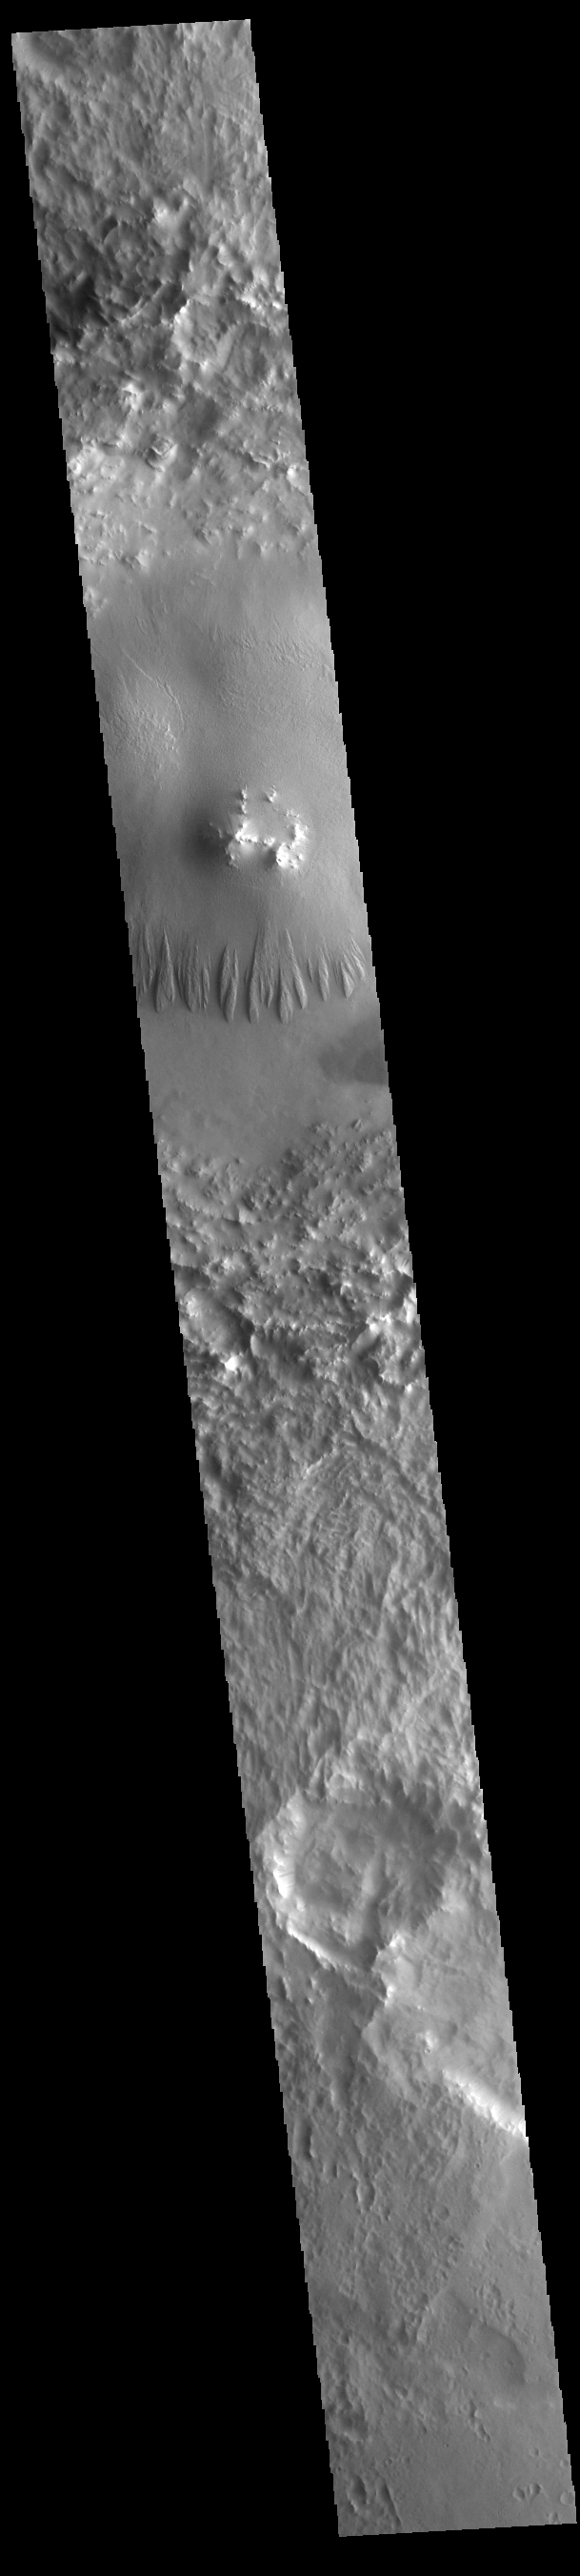

Terra Sabaea Crater

Today’s VIS image shows an unnamed crater in Terra Sabaea. The central peak of the crater has been surrounded by a deposit of material that is easily eroded, as shown by the wind eroded features on the south side of the deposit. Several craters in this region have large deposits of materials on the crater floor. These deposits postdate the formation of the craters, and have themselves by eroded over time. It is very likely that wind played a roll in the deposition of materials as well as the subsequent erosion.

Credit: NASA/JPL-Caltech/ASU